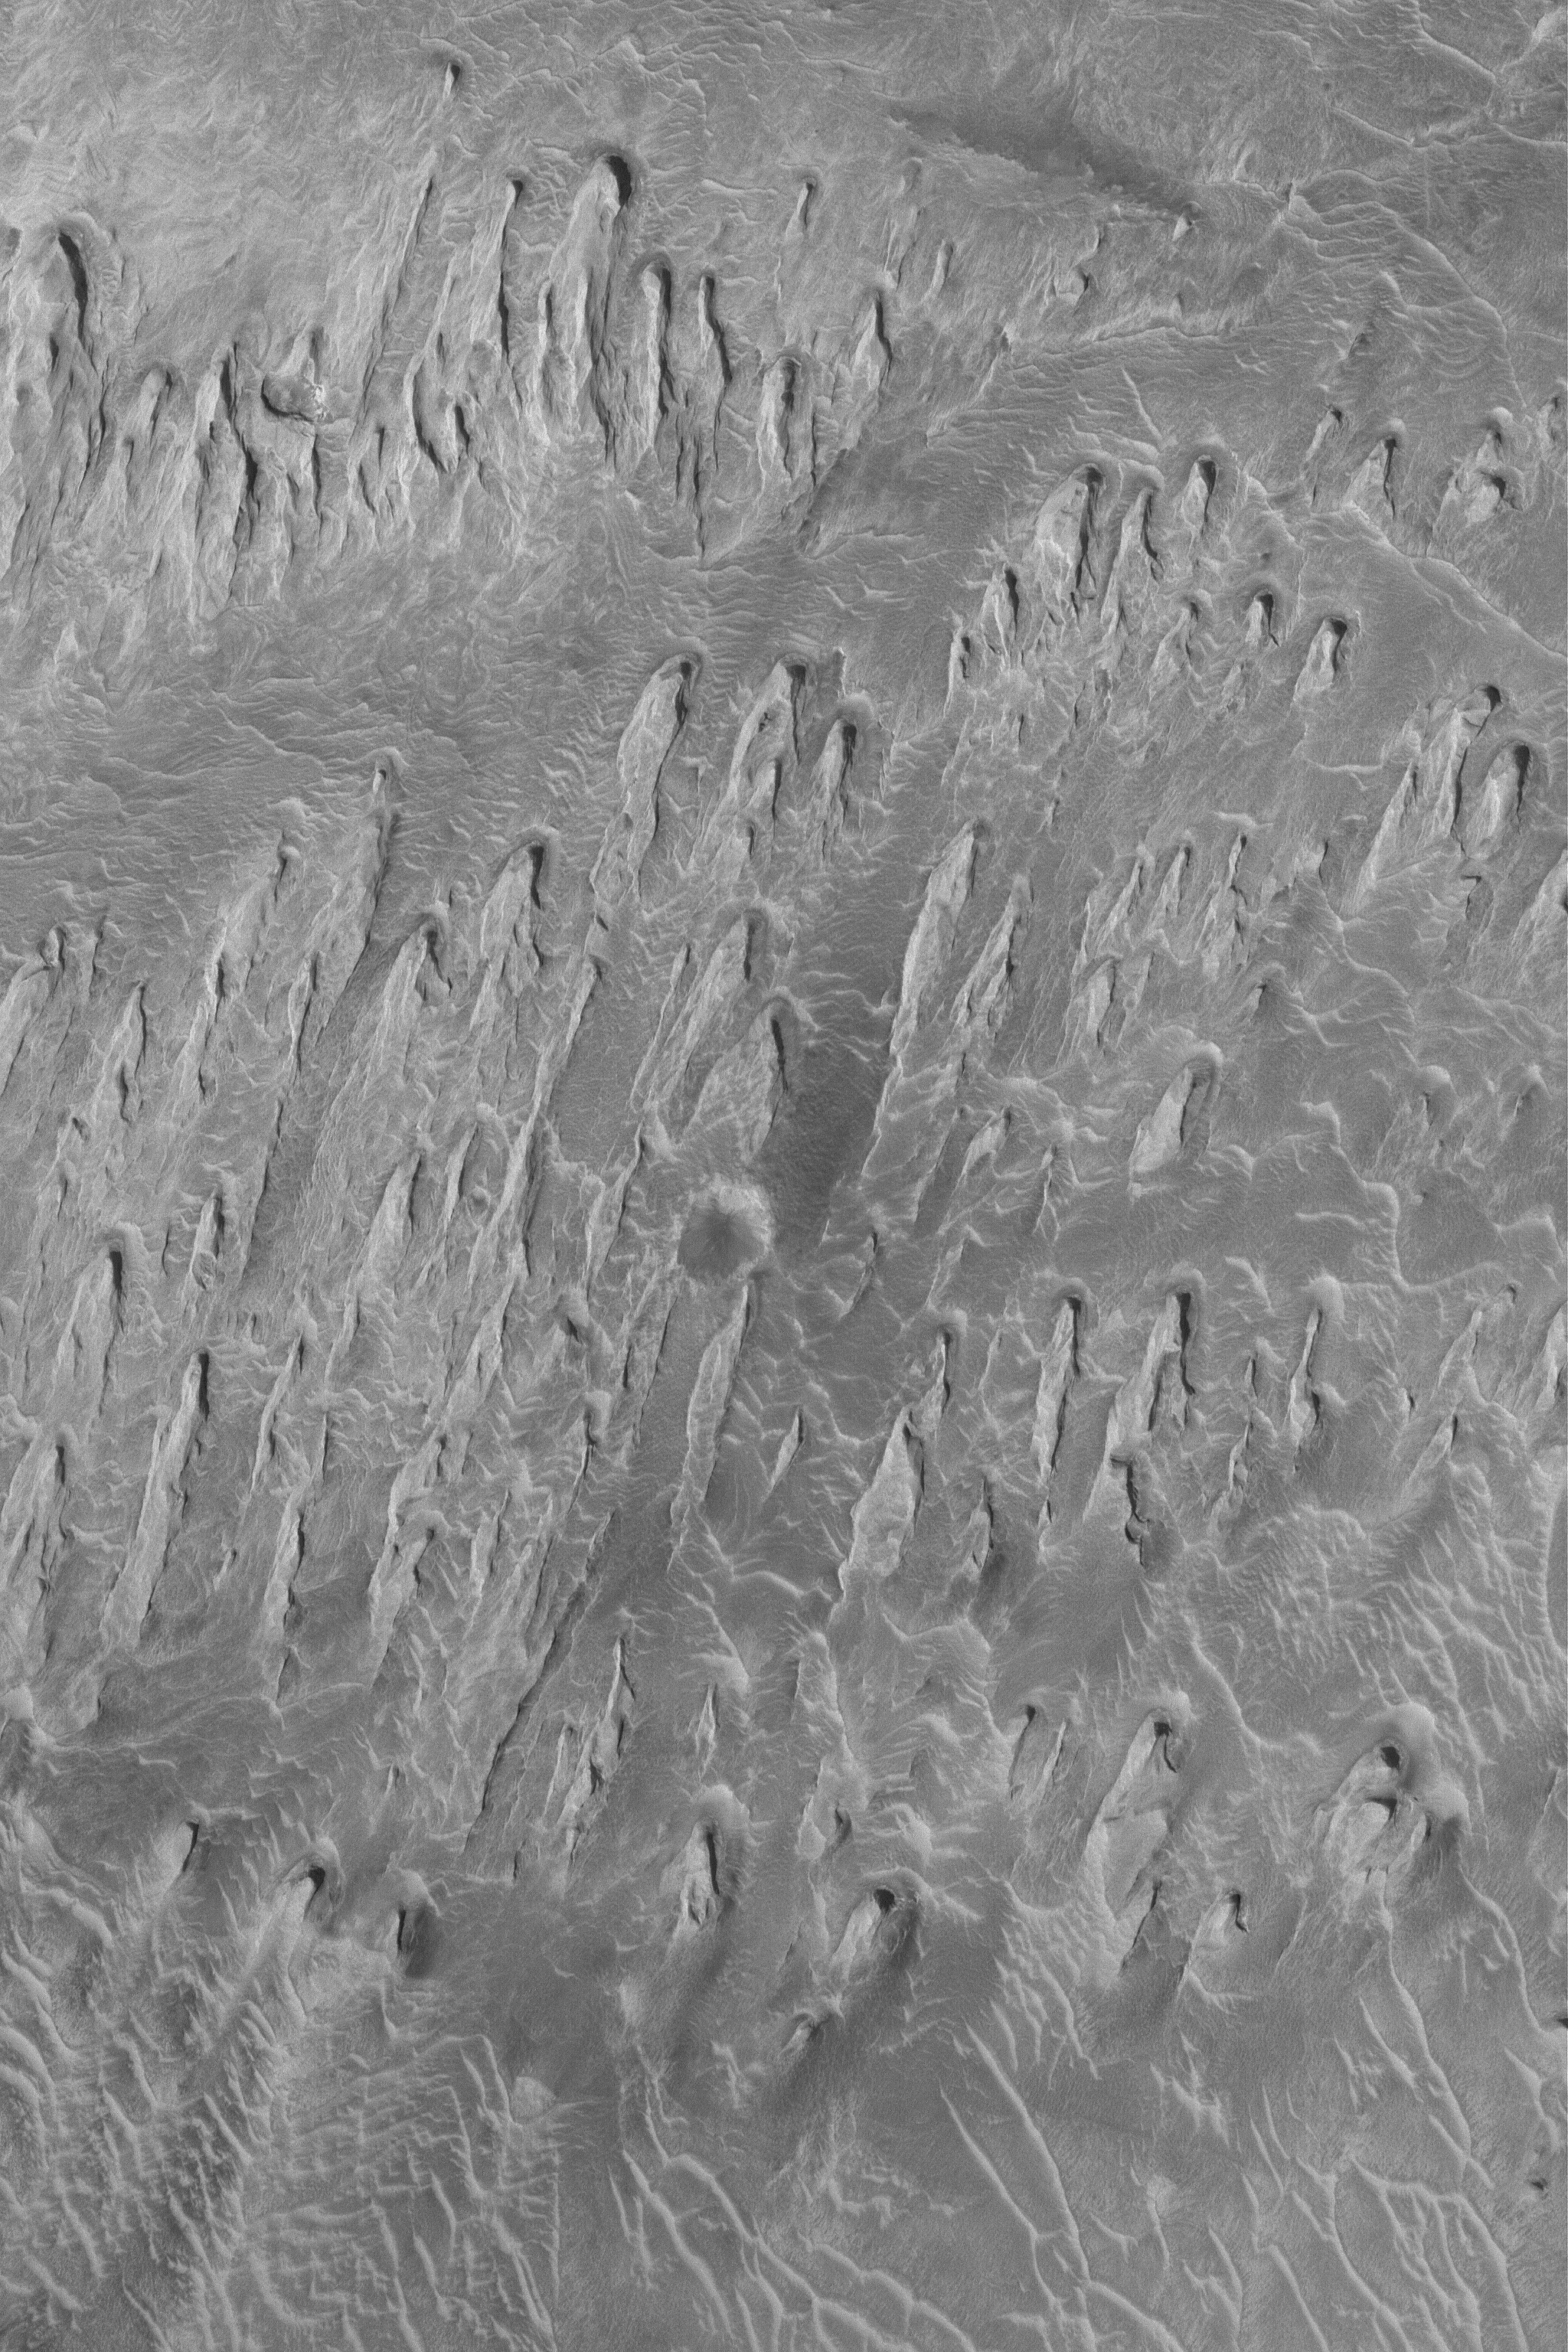

Wind Erosion in Tithonium

9 July 2004
The processes that have eroded and exposed sedimentary rock outcrops in many of the Valles Marineris troughs are unclear. However, this Mars Global Surveyor (MGS) Mars Orbiter Camera (MOC) image shows an example from western Tithonium Chasma that is unambiguous. The ridges are yardangs, an erosional form created by wind. To acquire the characteristic shape of a yardang, the material being eroded must contain some amount of sand. As weathering processes loosen sand grains from the outcrop, they become available to be picked up and transported away by wind. In the case shown here, the dominant, rock-eroding winds came from the top/upper right (north). This view of eroded sedimentary rock in western Valles Marineris is located near 4.6°S, 89.1°W. At 1.5 meters (5 feet) per pixel, this image covers an area about 3 km (1.9 mi) wide, and is illuminated by sunlight from the left.

Credit: NASA/JPL/Malin Space Science Systems